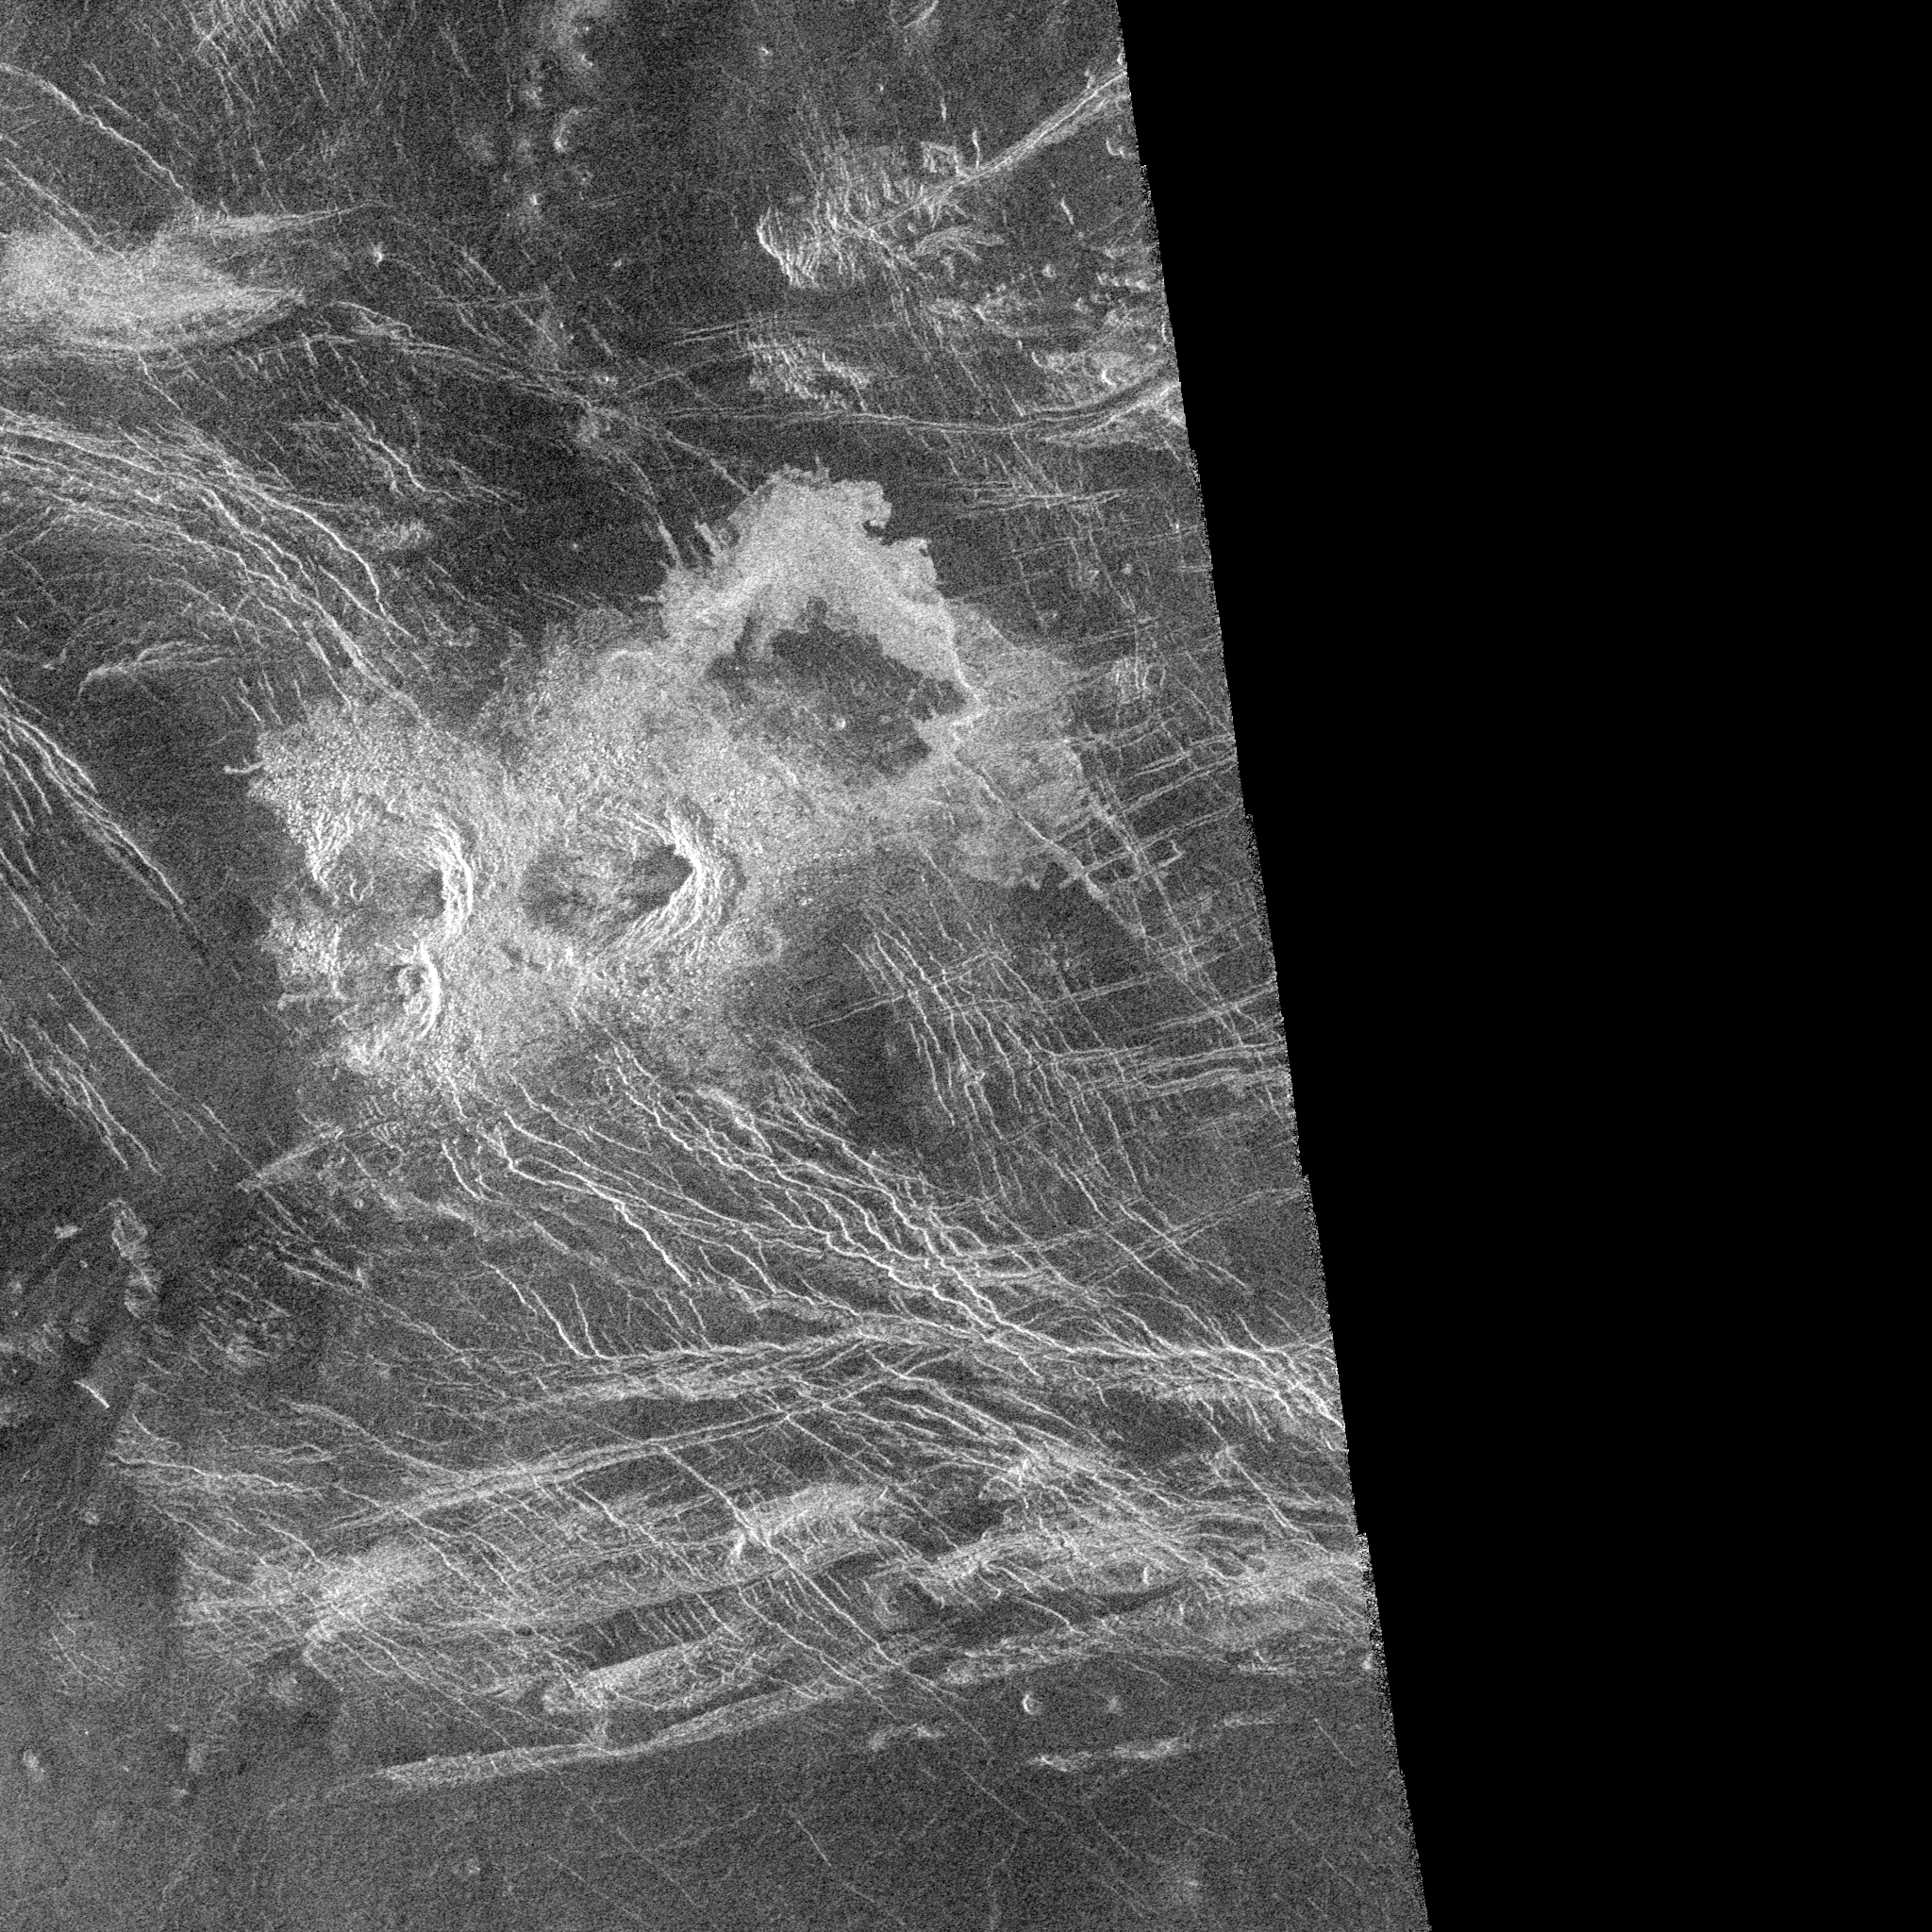

Venus – Stein Triplet Crater

The Magellan synthetic aperture radar (SAR) imaged this unique ‘triplet crater,’ or ‘crater field’ during orbits 418-421 on 21 September 1990. These craters are 14 kilometers, 11 kilometers, and 9 kilometers in diameter, respectively, and are centered at latitude -30.1 degrees south and longitude 345.5 degrees east. The Magellan Science Team has proposed the name Stein for this crater field after the American author, Gertrude Stein. This name has not yet been approved by the International Astronomical Union. The crater field was formed on highly fractured plains. The impacts generated a considerable amount of low viscosity ‘flows’ thought to consist largely of shock-melted target material along with fragmented debris from the crater. The three craters appear to have relatively steep walls based on the distortion in the image of the near and far walls of the craters in the Magellan radar look direction (from the left). The flow deposits from the three craters extend dominantly to the northeast (upper right).

Credit: NASA/JPL